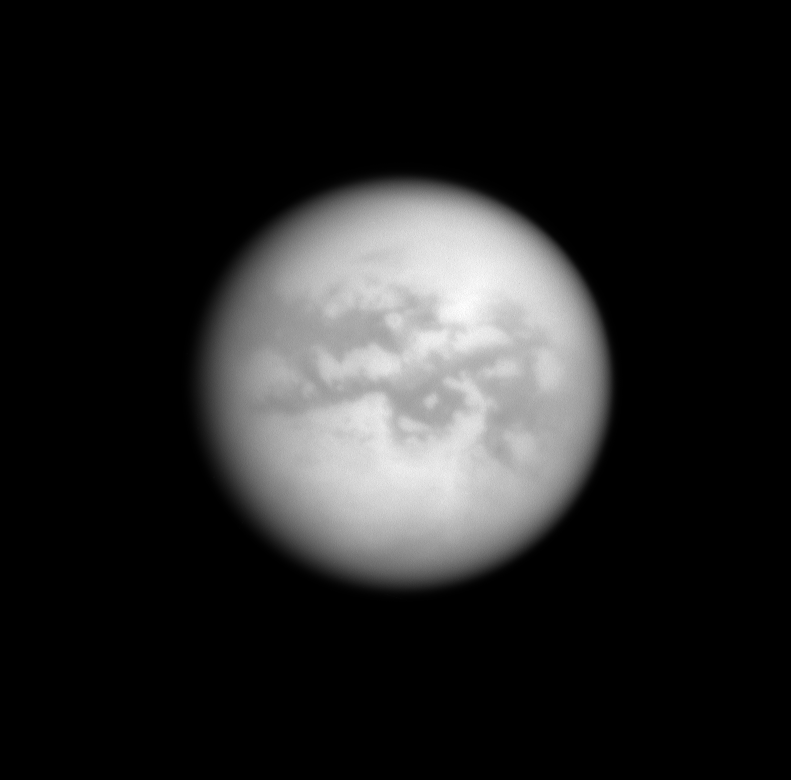

Saturn’s View of Titan

The Cassini spacecraft looks through Titan’s thick atmosphere to reveal bright and dark terrains on the Saturn-facing side of the planet’s largest moon. North is up.

The image was taken with the Cassini spacecraft narrow-angle camera on Oct. 11, 2008 using a spectral filter sensitive to wavelengths of infrared light centered at 938 nanometers. The view was obtained at a distance of approximately 2.222 million kilometers (1.381 million miles) from Titan and at a Sun-Titan-spacecraft, or phase, angle of 10 degrees. Image scale is 13 kilometers (8 miles) per pixel.

The Cassini-Huygens mission is a cooperative project of NASA, the European Space Agency and the Italian Space Agency. The Jet Propulsion Laboratory, a division of the California Institute of Technology in Pasadena, manages the mission for NASA’s Science Mission Directorate, Washington, D.C. The Cassini orbiter and its two onboard cameras were designed, developed and assembled at JPL. The imaging operations center is based at the Space Science Institute in Boulder, Colo.

Credit: NASA/JPL/Space Science Institute